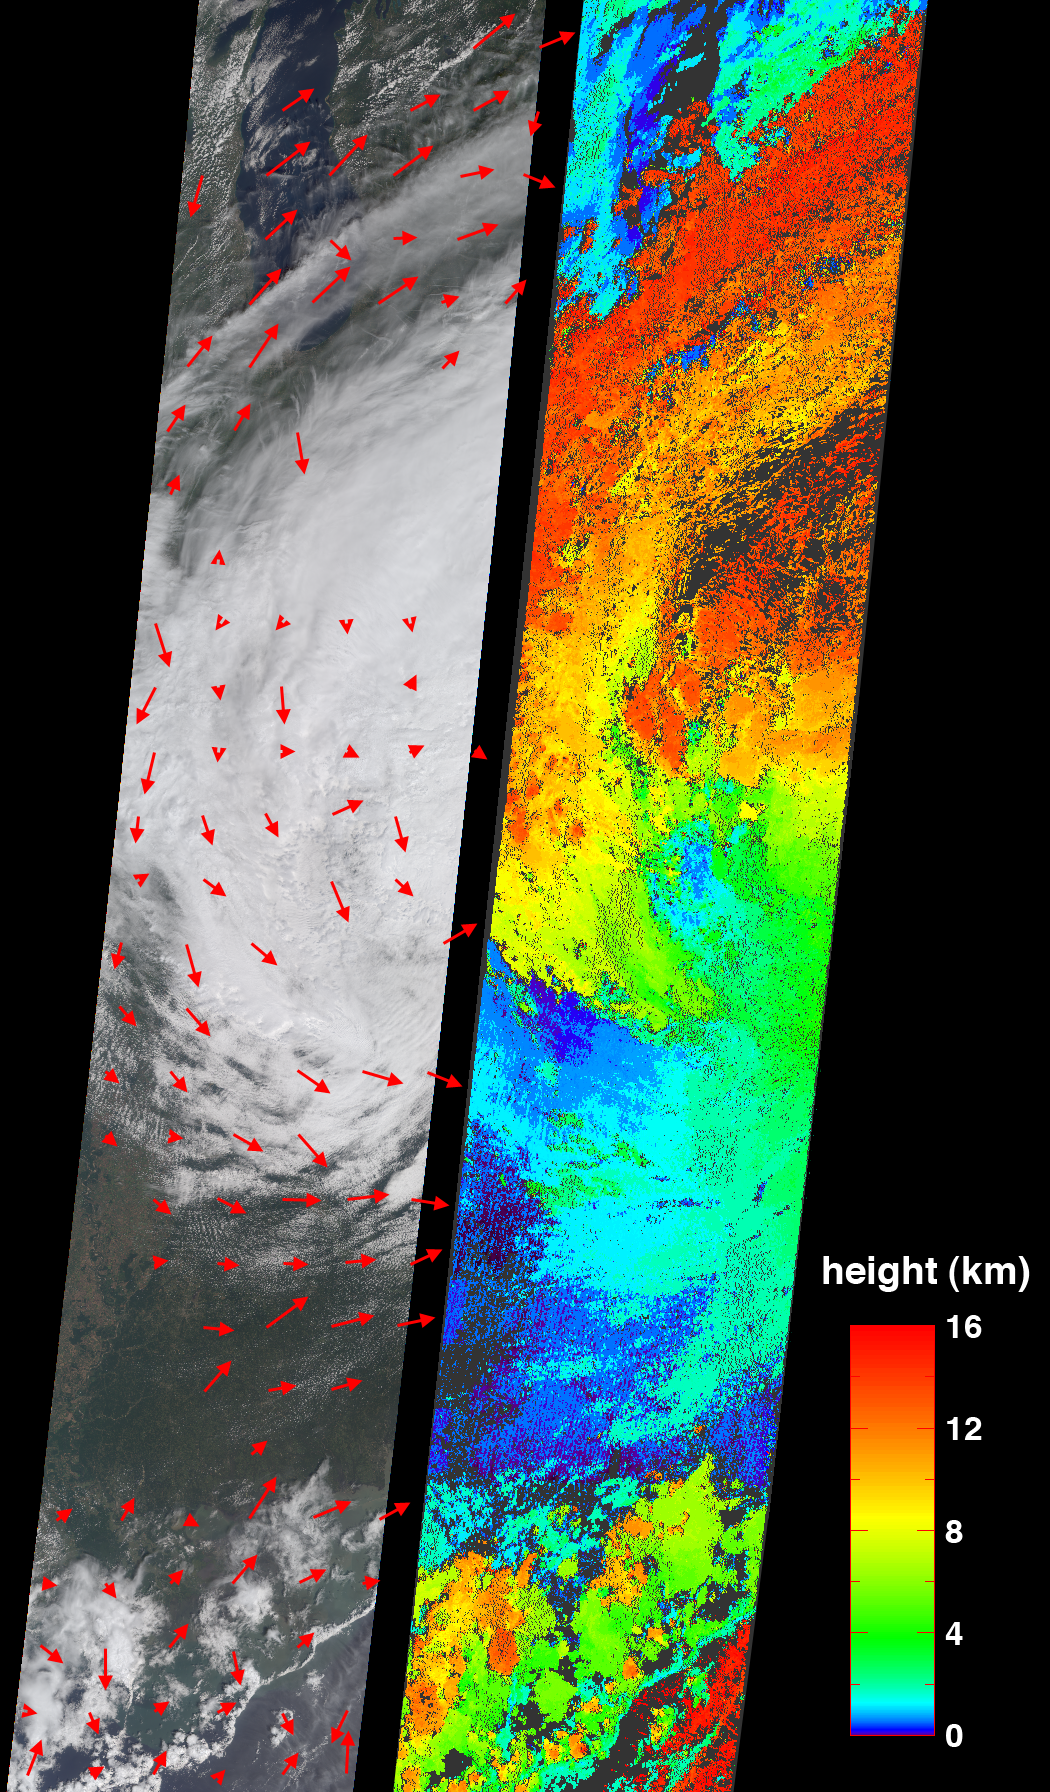

Cloud Spirals and Outflow in Tropical Storm Katrina

On Tuesday, August 30, 2005, NASA’s Multi-angle Imaging SpectroRadiometer retrieved cloud-top heights and cloud-tracked wind velocities for Tropical Storm Katrina, as the center of the storm was situated over the Tennessee valley. At this time Katrina was weakening and no longer classified as a hurricane, and would soon become an extratropical depression. Measurements such as these can help atmospheric scientists compare results of computer-generated hurricane simulations with observed conditions, ultimately allowing them to better represent and understand physical processes occurring in hurricanes.

Because air currents are influenced by the Coriolis force (caused by the rotation of the Earth), Northern Hemisphere hurricanes are characterized by an inward counterclockwise (cyclonic) rotation towards the center. It is less widely known that, at high altitudes, outward-spreading bands of cloud rotate in a clockwise (anticyclonic) direction. The image on the left shows the retrieved cloud-tracked winds as red arrows superimposed across the natural color view from MISR’s nadir (vertical-viewing) camera. Both the counter-clockwise motion for the lower-level storm clouds and the clockwise motion for the upper clouds are apparent in these images. The speeds for the clockwise upper level winds have typical values between 40 and 45 m/s (144-162 km/hr). The low level counterclockwise winds have typical values between 7 and 24 m/s (25-86 km/hr), weakening with distance from the storm center. The image on the right displays the cloud-top height retrievals. Areas where cloud heights could not be retrieved are shown in dark gray. Both the wind velocity vectors and the cloud-top height field were produced by automated computer recognition of displacements in spatial features within successive MISR images acquired at different view angles and at slightly different times.

The Multi-angle Imaging SpectroRadiometer observes the daylit Earth continuously, viewing the entire globe between 82° north and 82° south latitude every nine days. This image covers an area of about 380 kilometers by 1970 kilometers. These data products were generated from a portion of the imagery acquired during Terra orbit 30324 and utilize data from blocks 55-68 within World Reference System-2 path 22.

MISR was built and is managed by NASA’s Jet Propulsion Laboratory, Pasadena, CA, for NASA’s Science Mission Directorate, Washington, DC. The Terra satellite is managed by NASA’s Goddard Space Flight Center, Greenbelt, MD. JPL is managed for NASA by the California Institute of Technology.

Credit: NASA/GSFC/LaRC/JPL, MISR Team